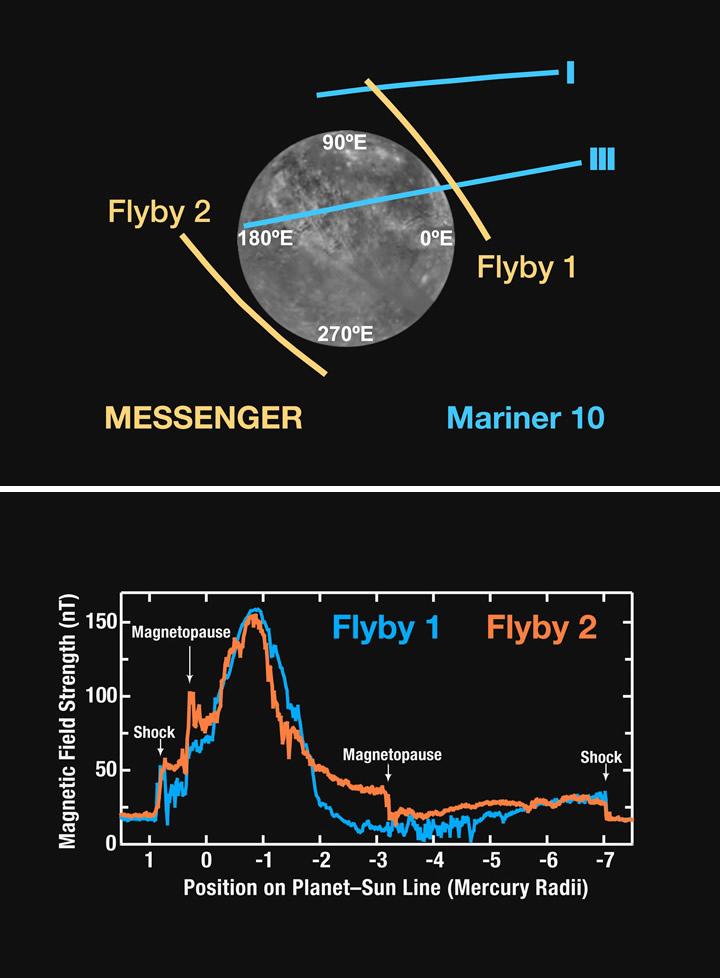

Magnetometer Results from MESSENGER’s Second Mercury Encounter

The top figure shows a view of Mercury from above its north pole and the trajectories along which Magnetometer observations were made by the Mariner 10 mission (blue) and the MESSENGER spacecraft (tan). The MESSENGER data from the mission’s second Mercury flyby provide the only data to date from the planet’s western hemisphere and are therefore key to constraining the geometry of the planet’s internal magnetic field. The bottom figure graphs the magnetic field strengths measured during MESSENGER’s first (blue) and second (orange) Mercury flybys, with a striking similarity in the maximum field strength measured during both encounters. The observations are displayed versus distance along the planet-Sun line; closest approach (CA) occurred at about three-fourths of a Mercury radius to the night side of the planet. The magnetopause and bow shock crossings occurred where they were expected, so for this comparison the distance scale for flyby 1 has been stretched so that these boundaries are coincident. Near CA, the flyby 2 data yield a field strength that is only a few percent lower than that obtained from flyby 1 observations. This remarkably close agreement means that the planetary magnetic moment is very nearly centered and is strongly aligned with the rotation axis, to within a tilt of 2°. This result favors models for Mercury’s magnetic field generation that predict a magnetic moment aligned with the rotation axis.

Date Acquired: January 14 and October 6, 2008
Instrument: Magnetometer (MAG)

These images are from MESSENGER, a NASA Discovery mission to conduct the first orbital study of the innermost planet, Mercury. For information regarding the use of images, see the MESSENGER image use policy.

Credit: NASA/Johns Hopkins University Applied Physics Laboratory/Carnegie Institution of Washington